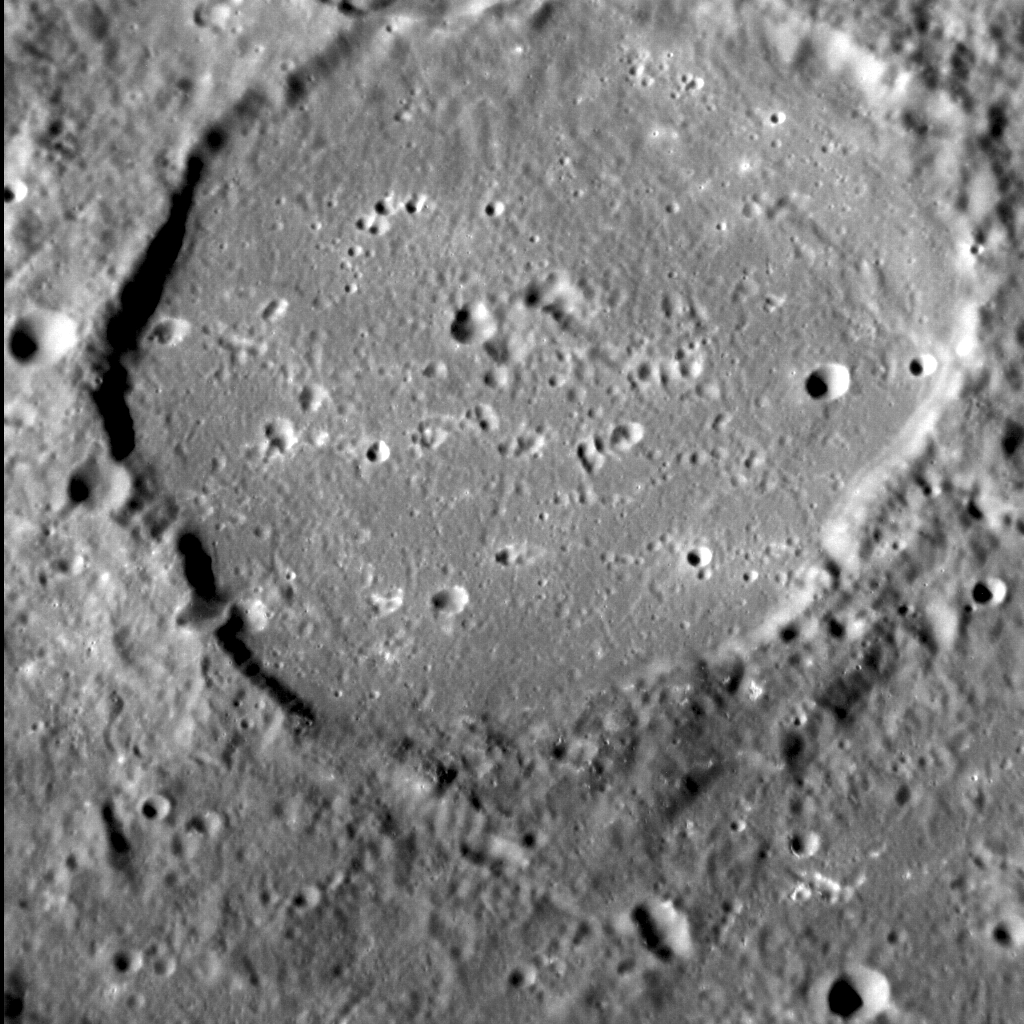

The Floor Is Lava!

Have you ever played a game whereby you pretended the entire floor of a room is lava? In the case of this unnamed crater at Mercury’s equator, it wasn’t a game.

Smooth floors are often observed in impact craters on Mercury that are the result of pooled impact melt. However, this crater is far shallower, and so substantially more filled with smooth plains material, than is expected for a feature this size. The most likely explanation then is that at some point after its formation, this crater was filled with lava, similar to that seen within many other large craters across the planet. A key question MESSENGER scientists are now investigating is whether volcanic activity elsewhere produced lavas that broke through craters’ walls and flooded their interiors, or if activity within craters themselves is responsible.

This image was acquired as a high-resolution targeted observation. Targeted observations are images of a small area on Mercury’s surface at resolutions much higher than the 200-meter/pixel morphology base map. It is not possible to cover all of Mercury’s surface at this high resolution, but typically several areas of high scientific interest are imaged in this mode each week.

Date acquired: April 28, 2011
Image Mission Elapsed Time (MET): 244751374
Image ID: 185933
Instrument: Narrow Angle Camera (NAC) of the Mercury Dual Imaging System (MDIS)
Center Latitude: -0.39°
Center Longitude: 204.77° E
Resolution: 81 meters/pixel
Scale: The diameter of this crater is approx. 70 km (44 mi.)
Incidence Angle: 69.1°
Emission Angle: 35.1°
Phase Angle: 78.2°
(North is to the bottom of the image.)

The MESSENGER spacecraft is the first ever to orbit the planet Mercury, and the spacecraft’s seven scientific instruments and radio science investigation are unraveling the history and evolution of the Solar System’s innermost planet. Visit the Why Mercury? section of this website to learn more about the key science questions that the MESSENGER mission is addressing. During the one-year primary mission, MDIS acquired 88,746 images and extensive other data sets. MESSENGER is now in a year-long extended mission, during which plans call for the acquisition of more than 80,000 additional images to support MESSENGER’s science goals.

These images are from MESSENGER, a NASA Discovery mission to conduct the first orbital study of the innermost planet, Mercury. For information regarding the use of images, see the MESSENGER image use policy.

Credit: NASA/Johns Hopkins University Applied Physics Laboratory/Carnegie Institution of Washington